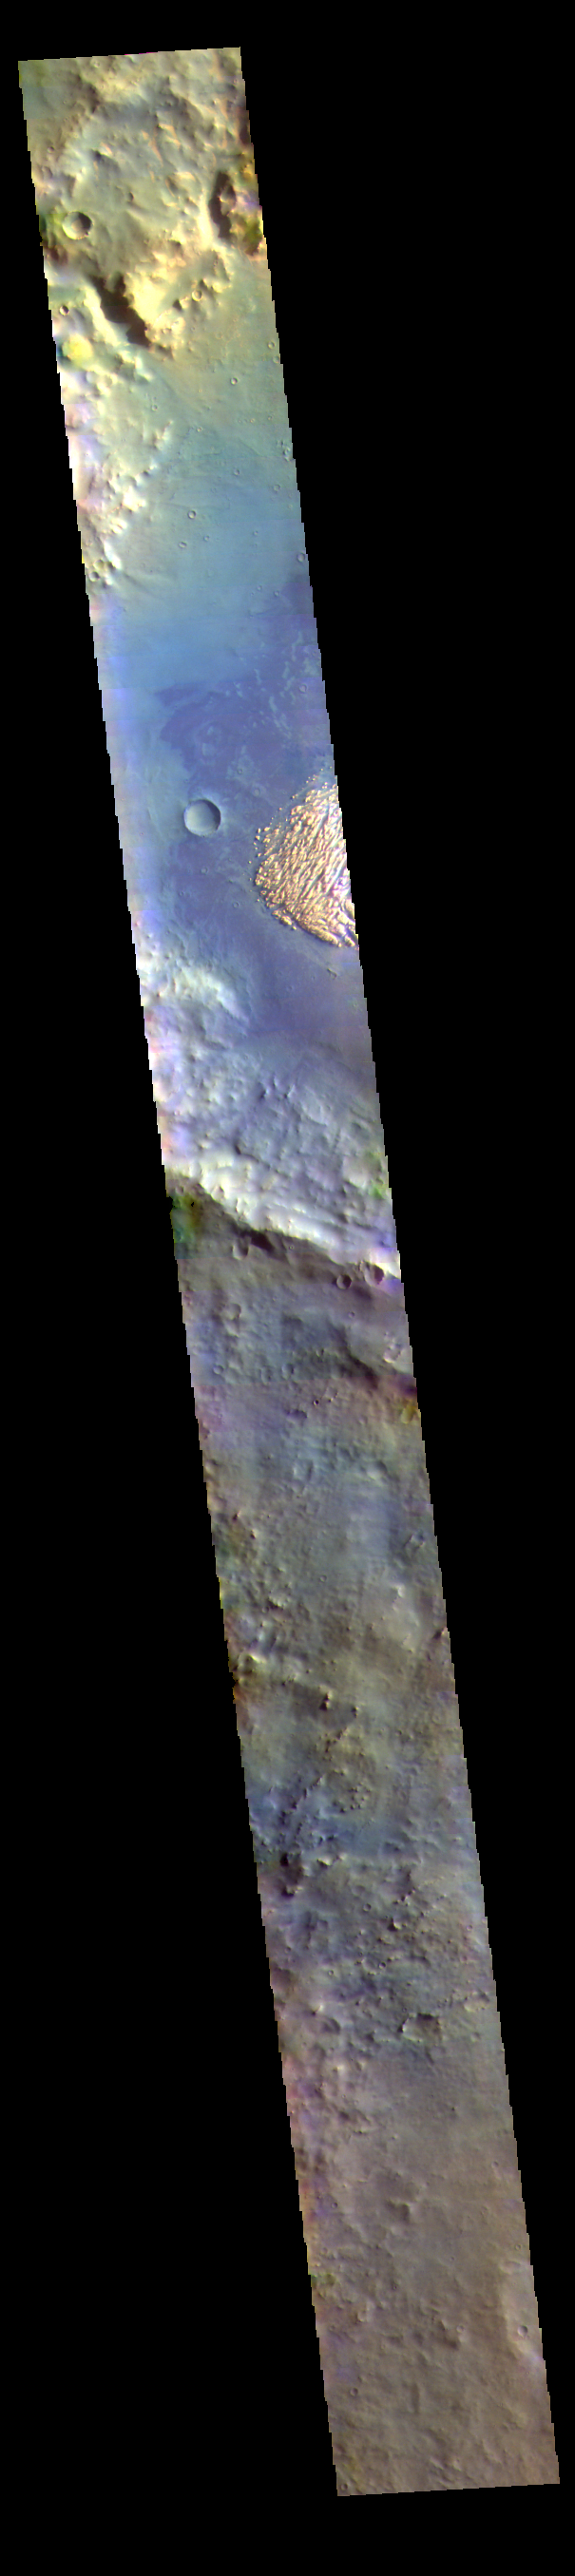

Not White, Not Rock – False Color

This VIS image shows part of the floor of Pollack Crater. First imaged by Mariner 9, the high contrast between the crater floor and the bright feature, led to the informal name “white rock” for the bright floor feature. More recent images have shown that the floor of Pollack Crater is darker then normal in that part of the crater, which has produced the high contrast. THEMIS IR images of the feature indicate a composition produced by wind deposition, rather than water. Additionally, the deposit does not appear to be solid rock. The deposit is most likely a combination of dust and a more solid material. Taken together, the Mariner 9 image of white rock didn’t hold up under careful study, it’s not white and it’s not rock!

The THEMIS VIS camera contains 5 filters. The data from different filters can be combined in multiple ways to create a false color image. These false color images may reveal subtle variations of the surface not easily identified in a single band image.

Credit: NASA/JPL-Caltech/ASU